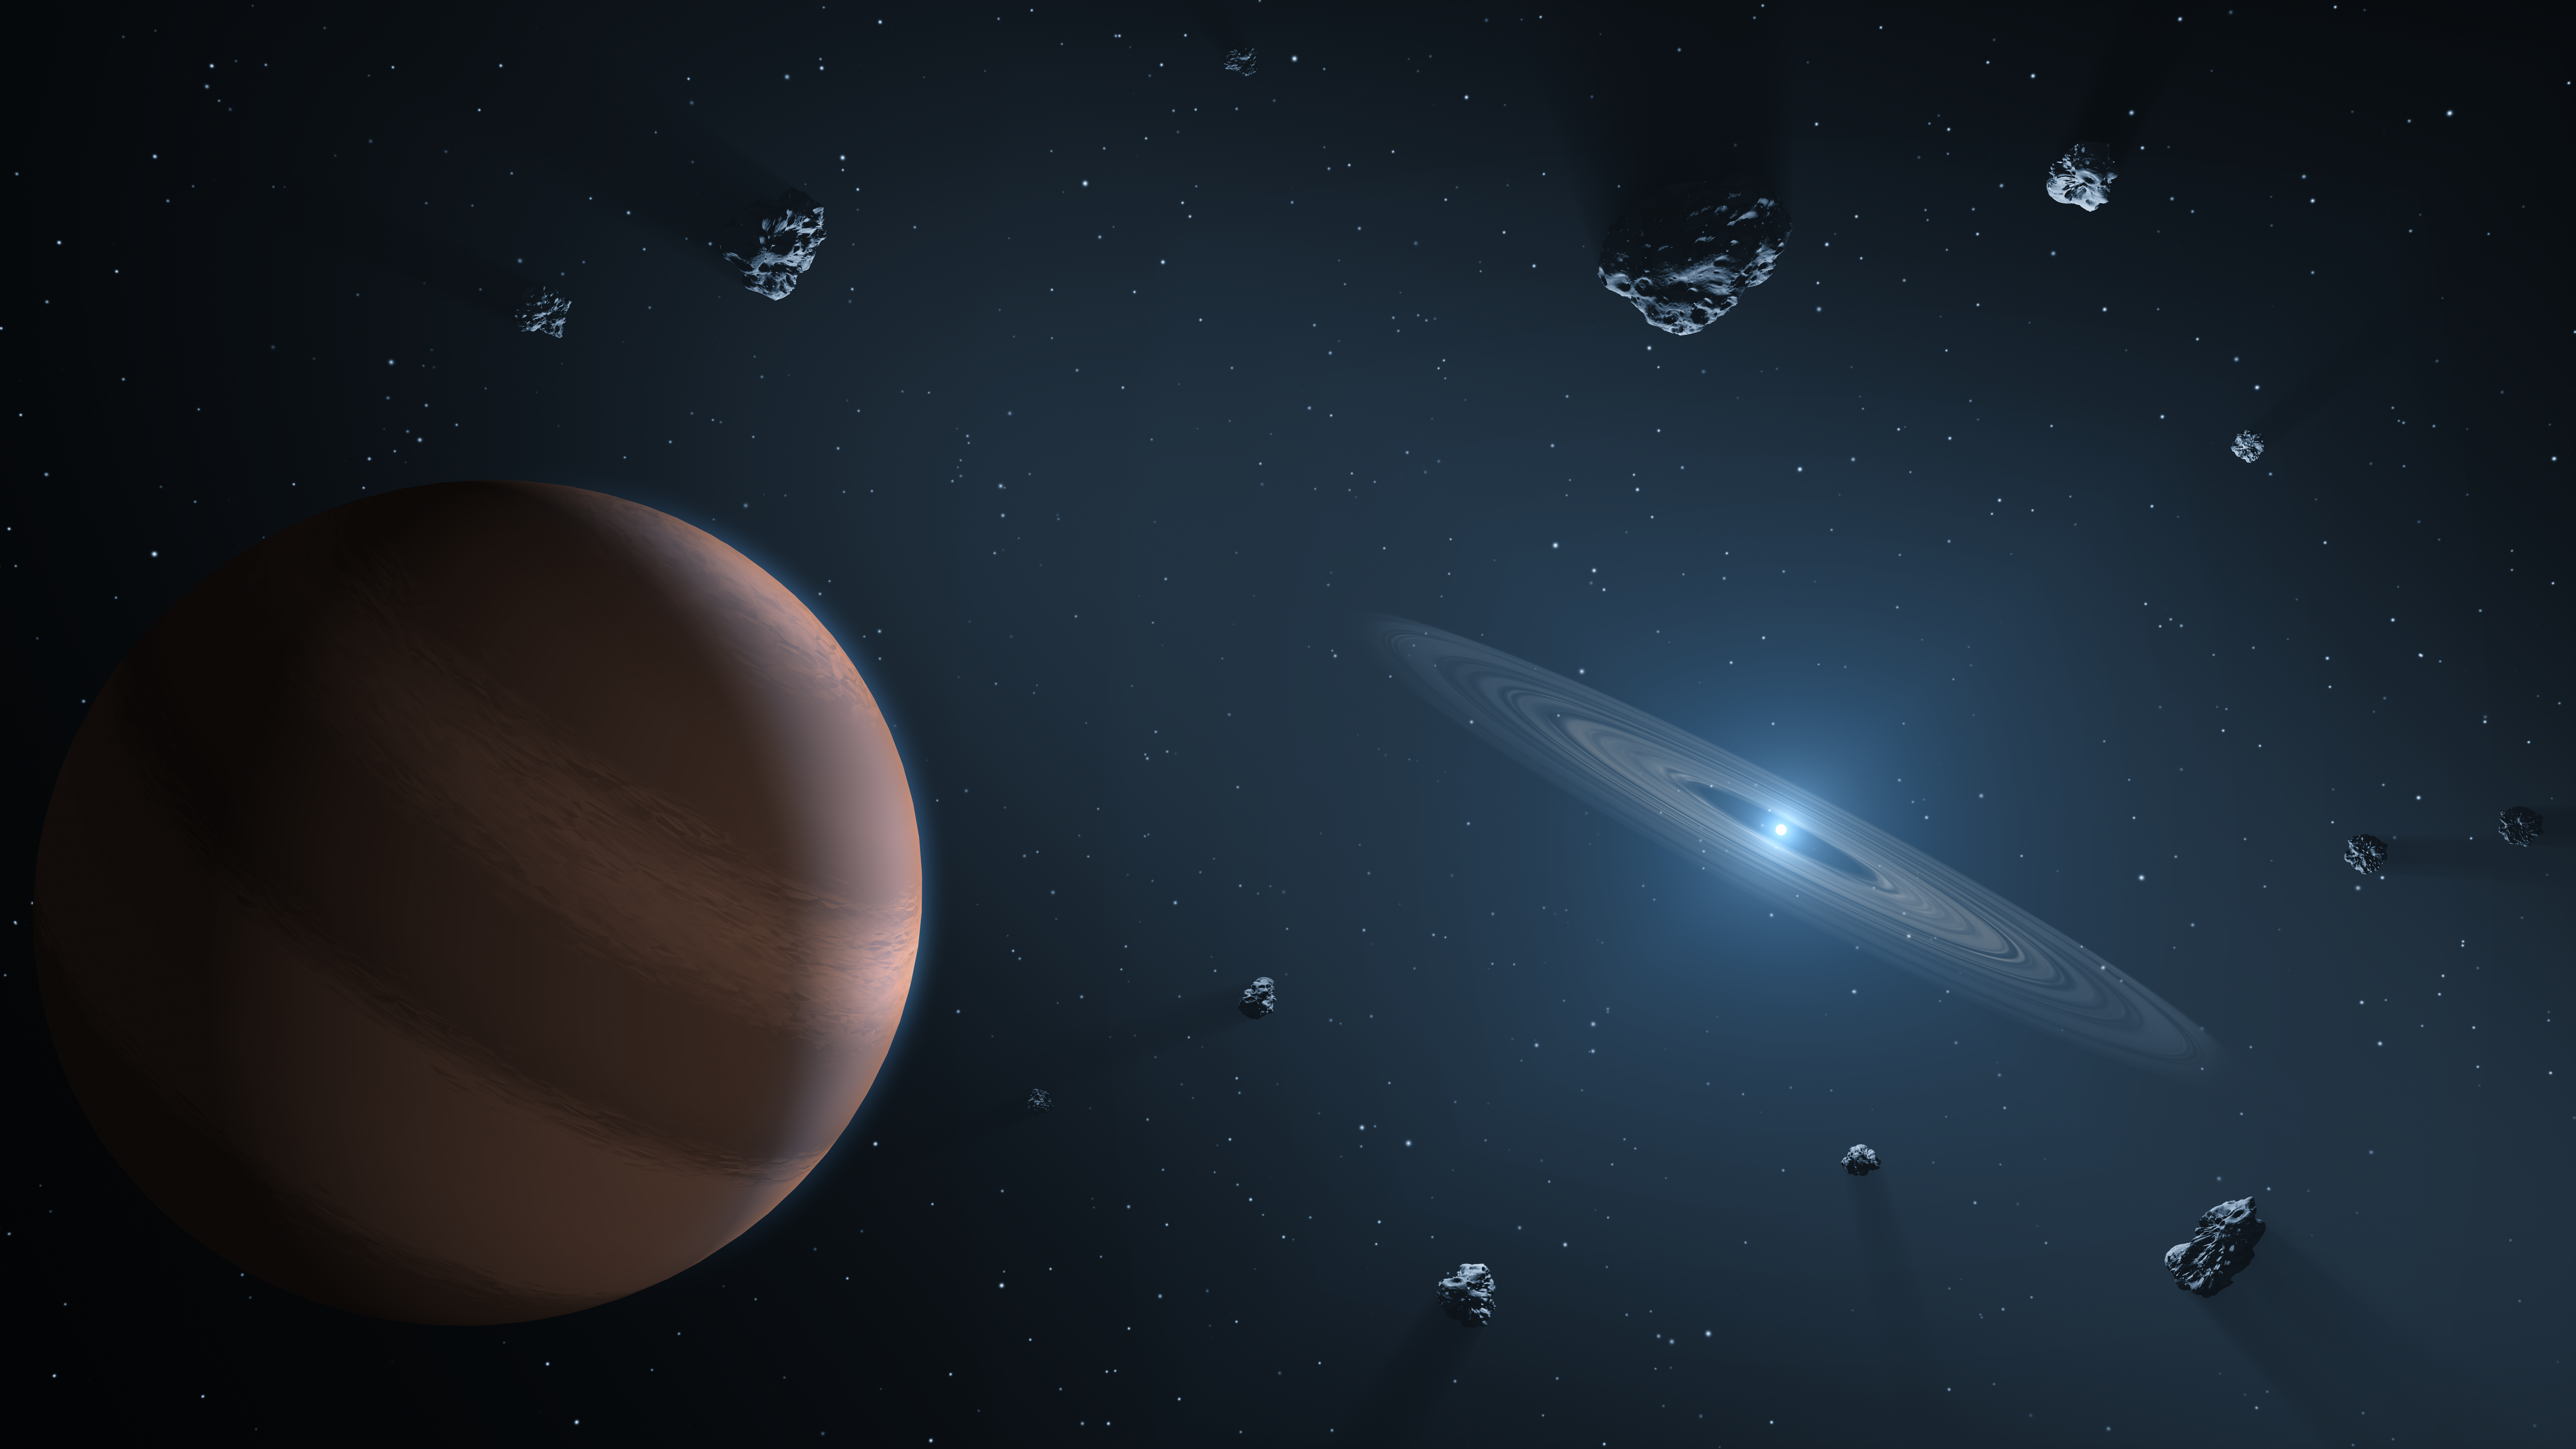

Polluted White Dwarf

This artist's concept shows an exoplanet and debris disk orbiting a polluted white dwarf.

White dwarfs are dim, dense remnants of stars similar to the Sun that have exhausted their nuclear fuel and blown off their outer layers. By "pollution," astronomers mean heavy elements invading the photospheres -- the outer atmospheres -- of these stars.

The leading explanation is that exoplanets could push small rocky bodies toward the star, whose powerful gravity would pulverize them into dust. That dust, containing heavy elements from the torn-apart body, would then fall on the star.

NASA's Spitzer Space Telescope has been instrumental in expanding the field of polluted white dwarfs orbited by hot, dusty disks. Since launch in 2004, Spitzer has confirmed about 40 of these special stars. Another space telescope, NASA's Wide-field Infrared Survey Explorer (WISE), also detected a handful, bringing the total up to about four dozen known today. Because these objects are so faint, infrared light is crucial to identifying them.

Credit: NASA/JPL-Caltech